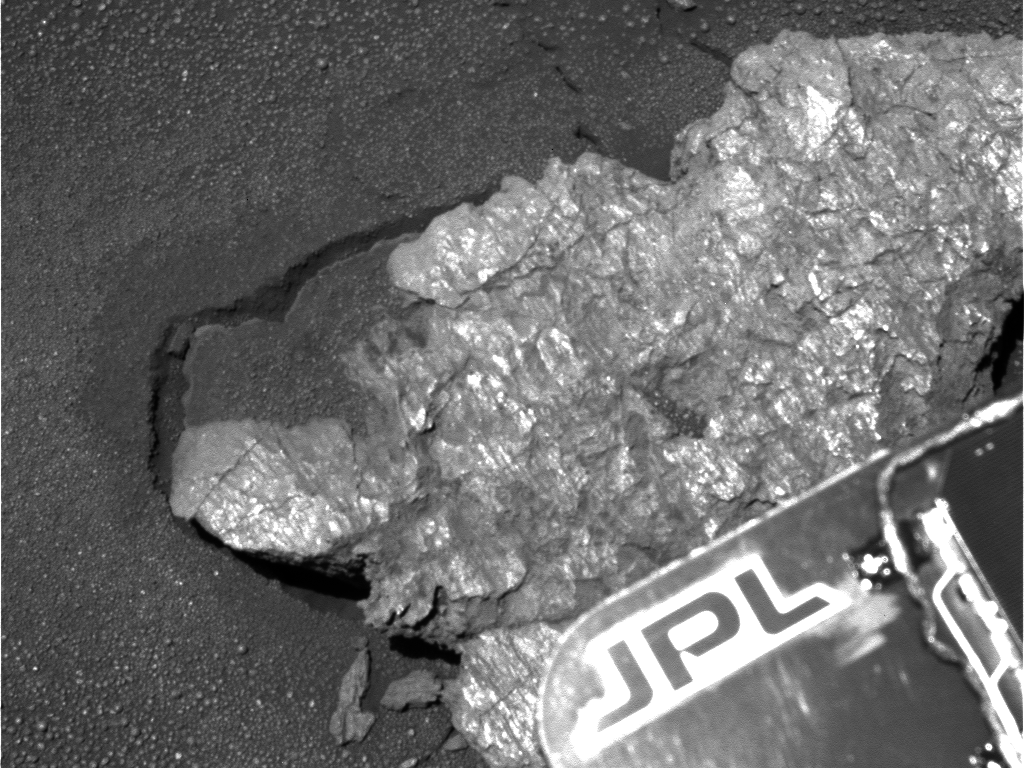

Bounce Rock Close-Up

This high-resolution panoramic camera blue filter image of the rock dubbed “Bounce” was obtained up close, just before the rover placed its instruments on the rock for detailed study. The rock has a number of shiny surfaces and textures on it, some of which are unlike those seen in the Eagle Crater rock outcrop. Also, the rock was apparently moved or shaken when it was hit with the airbags, as can be seen by the gap and cracks in the soil around the rock. This image from sol 65 of the rover’s journey was acquired using the panoramic camera’s 430 nanometer filter.

Credit: NASA/JPL/Cornell